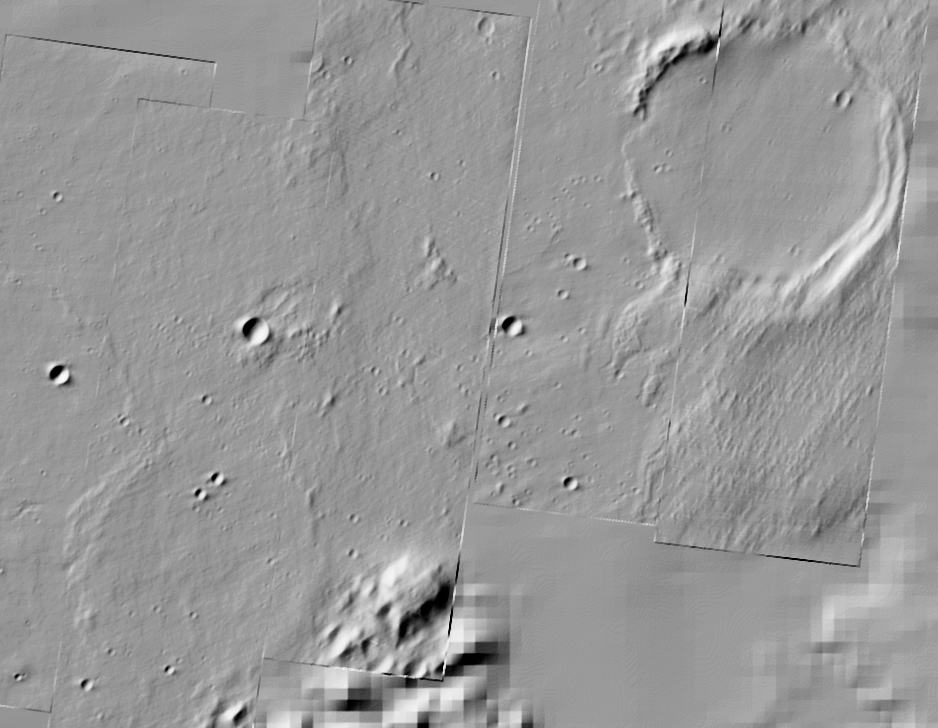

A Buried Crater?

Figure 1

This regional overhead view compares the crater nicknamed “Thira” on the top right with a crater on the bottom left that is buried by possible lava or debris flows. Thira Crater seems to have formed more recently due to its defined edges and features. The other crater exhibits edges that appear to have been buried. The “Columbia Hills” are seen to the left of Thira Crater for context. The blurriness in the lower right portion of this image is a result of missing data. This image was taken by the thermal emission imaging system on NASA’s orbiting Mars Odyssey.

Credit: NASA/JPL/ASU